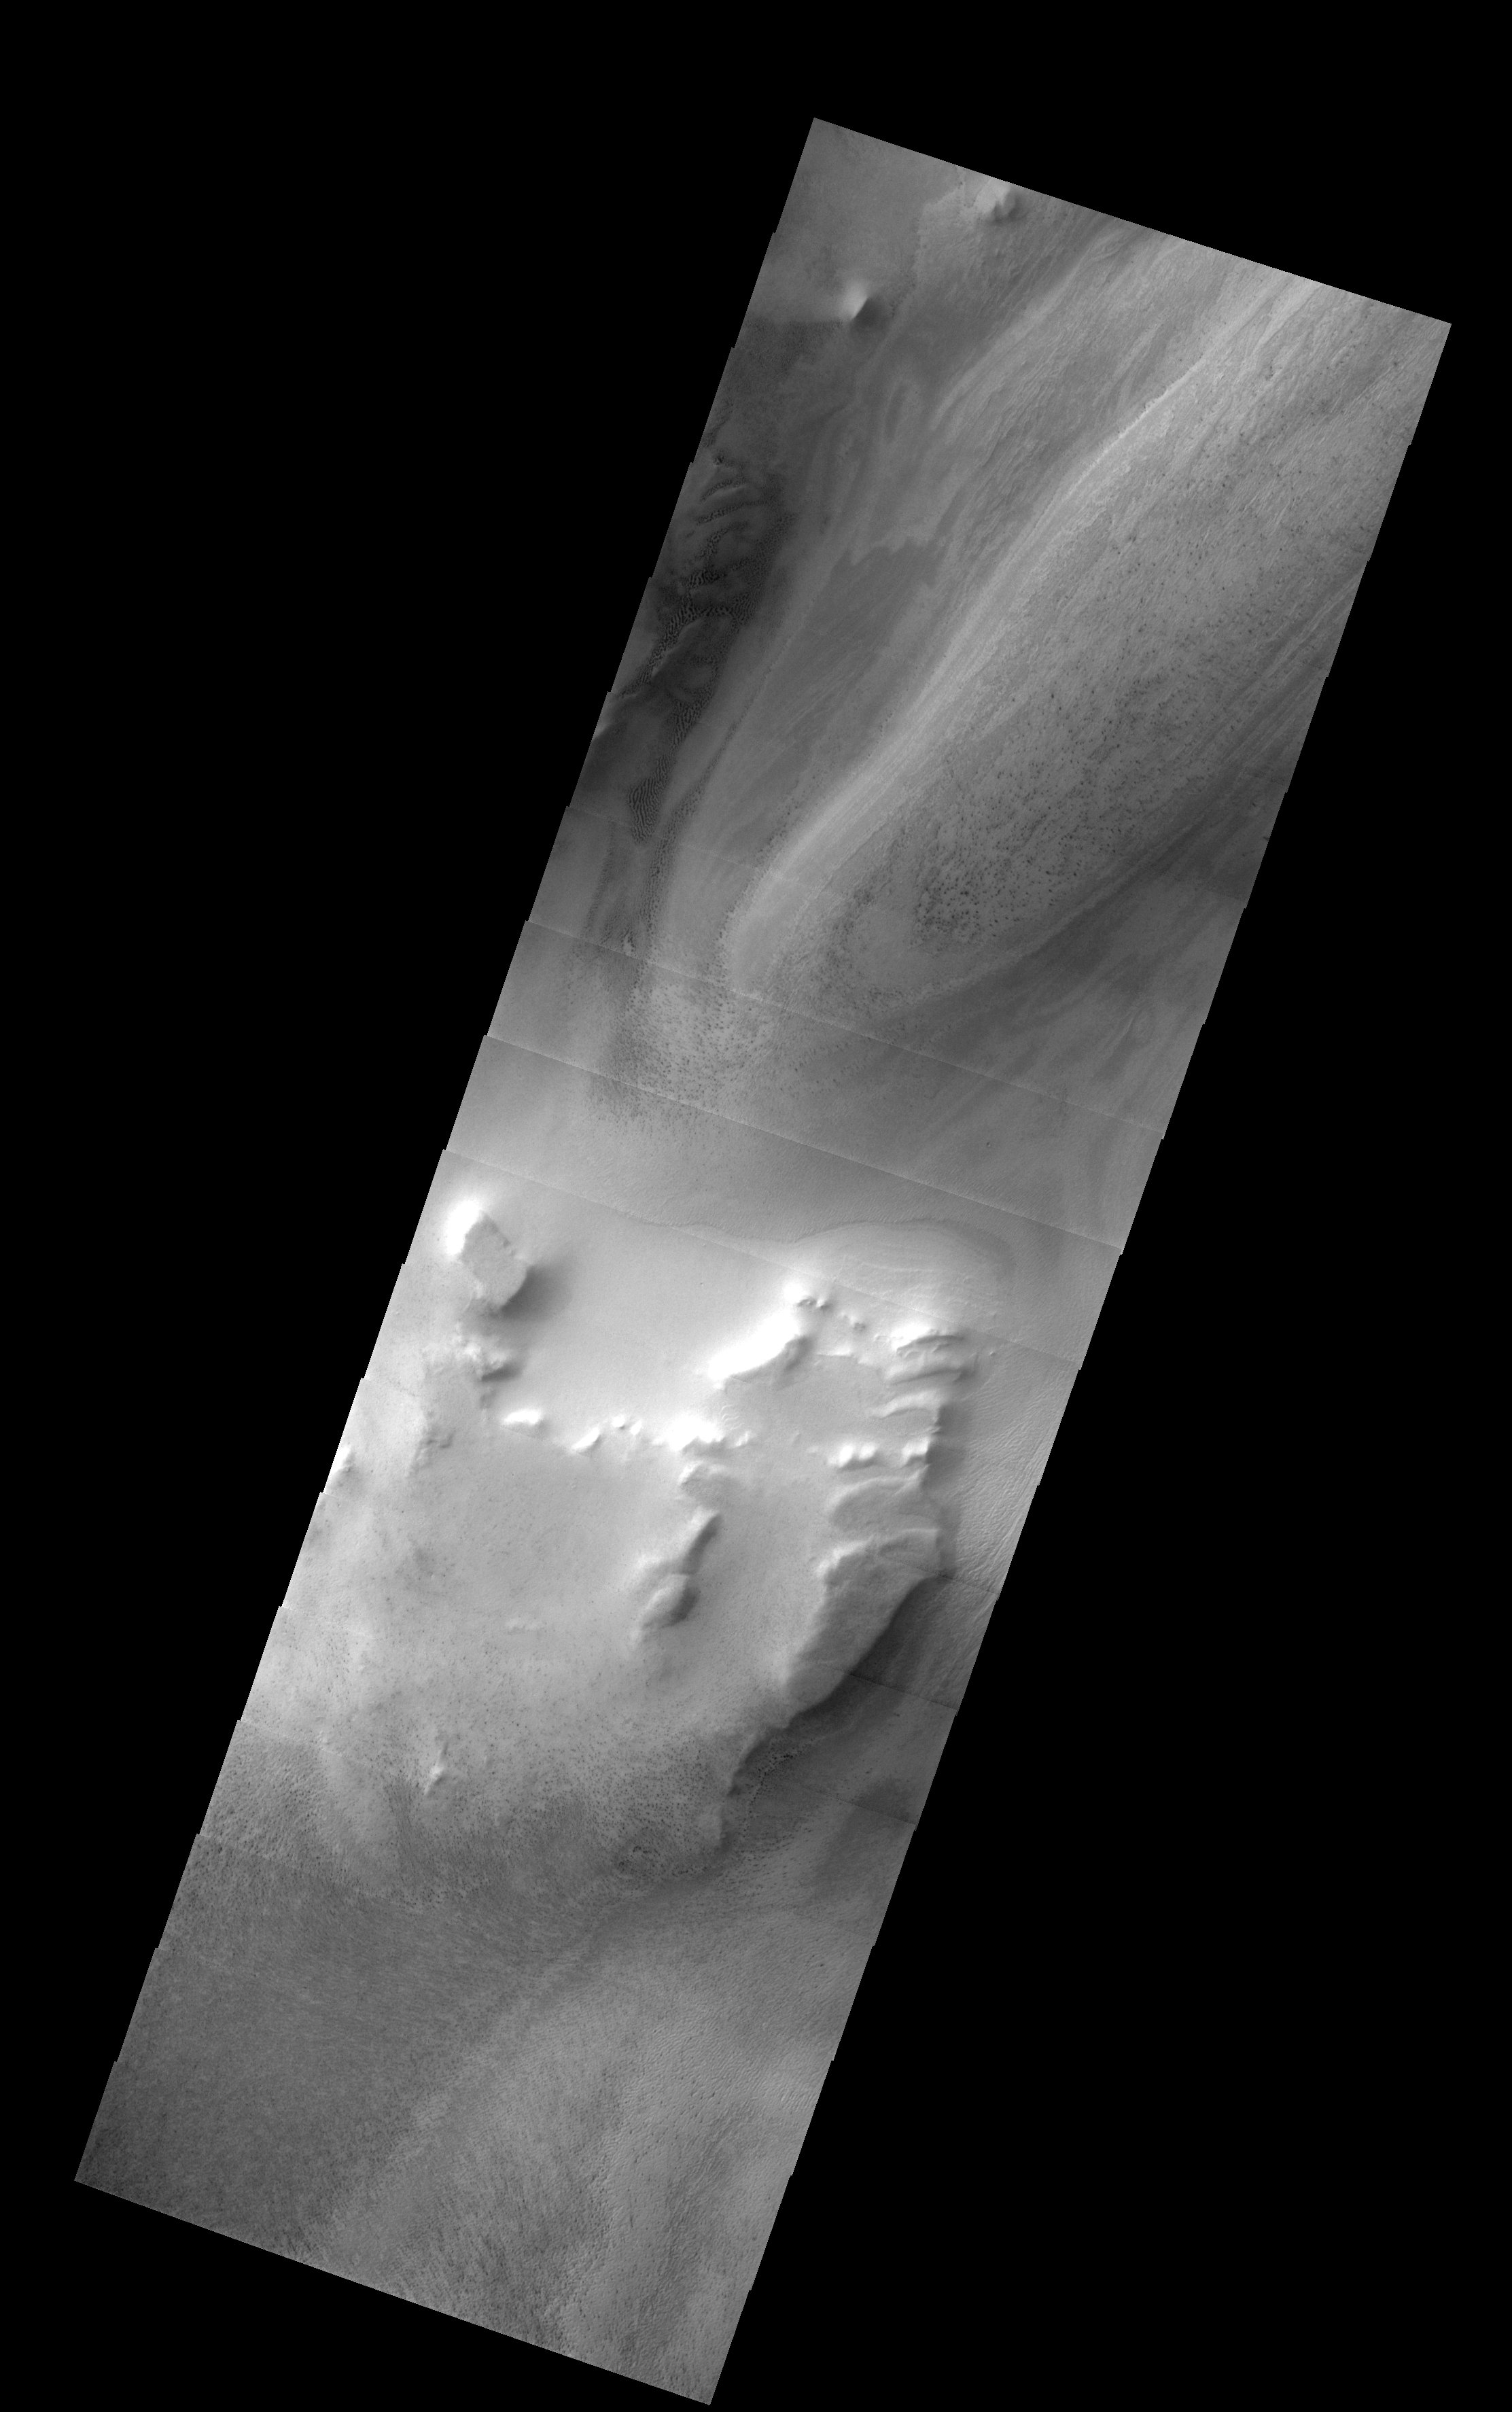

South Polar Layered Deposits

Released 17 July 2003

Similar to ice cores taken from Greenland and Antarctica, Mars also has fine-scale layered deposits in both the north and south polar regions. In this image from the south pole, alternating light and dark bands represent varying amounts of dust or sand mixed in with carbon dioxide ice. These layers are related in part to climate cycles caused by variations in the tilt of Mars’ rotational axis, as well as other orbital variations that occur on geologic time scales (tens of thousands of years).

Image information: VIS instrument. Latitude -80.1, Longitude 260.4 East (99.6 West). 19 meter/pixel resolution.

Note: this THEMIS visual image has not been radiometrically nor geometrically calibrated for this preliminary release. An empirical correction has been performed to remove instrumental effects. A linear shift has been applied in the cross-track and down-track direction to approximate spacecraft and planetary motion. Fully calibrated and geometrically projected images will be released through the Planetary Data System in accordance with Project policies at a later time.

NASA’s Jet Propulsion Laboratory manages the 2001 Mars Odyssey mission for NASA’s Office of Space Science, Washington, D.C. The Thermal Emission Imaging System (THEMIS) was developed by Arizona State University, Tempe, in collaboration with Raytheon Santa Barbara Remote Sensing. The THEMIS investigation is led by Dr. Philip Christensen at Arizona State University. Lockheed Martin Astronautics, Denver, is the prime contractor for the Odyssey project, and developed and built the orbiter. Mission operations are conducted jointly from Lockheed Martin and from JPL, a division of the California Institute of Technology in Pasadena.

Credit: NASA/JPL/Arizona State University